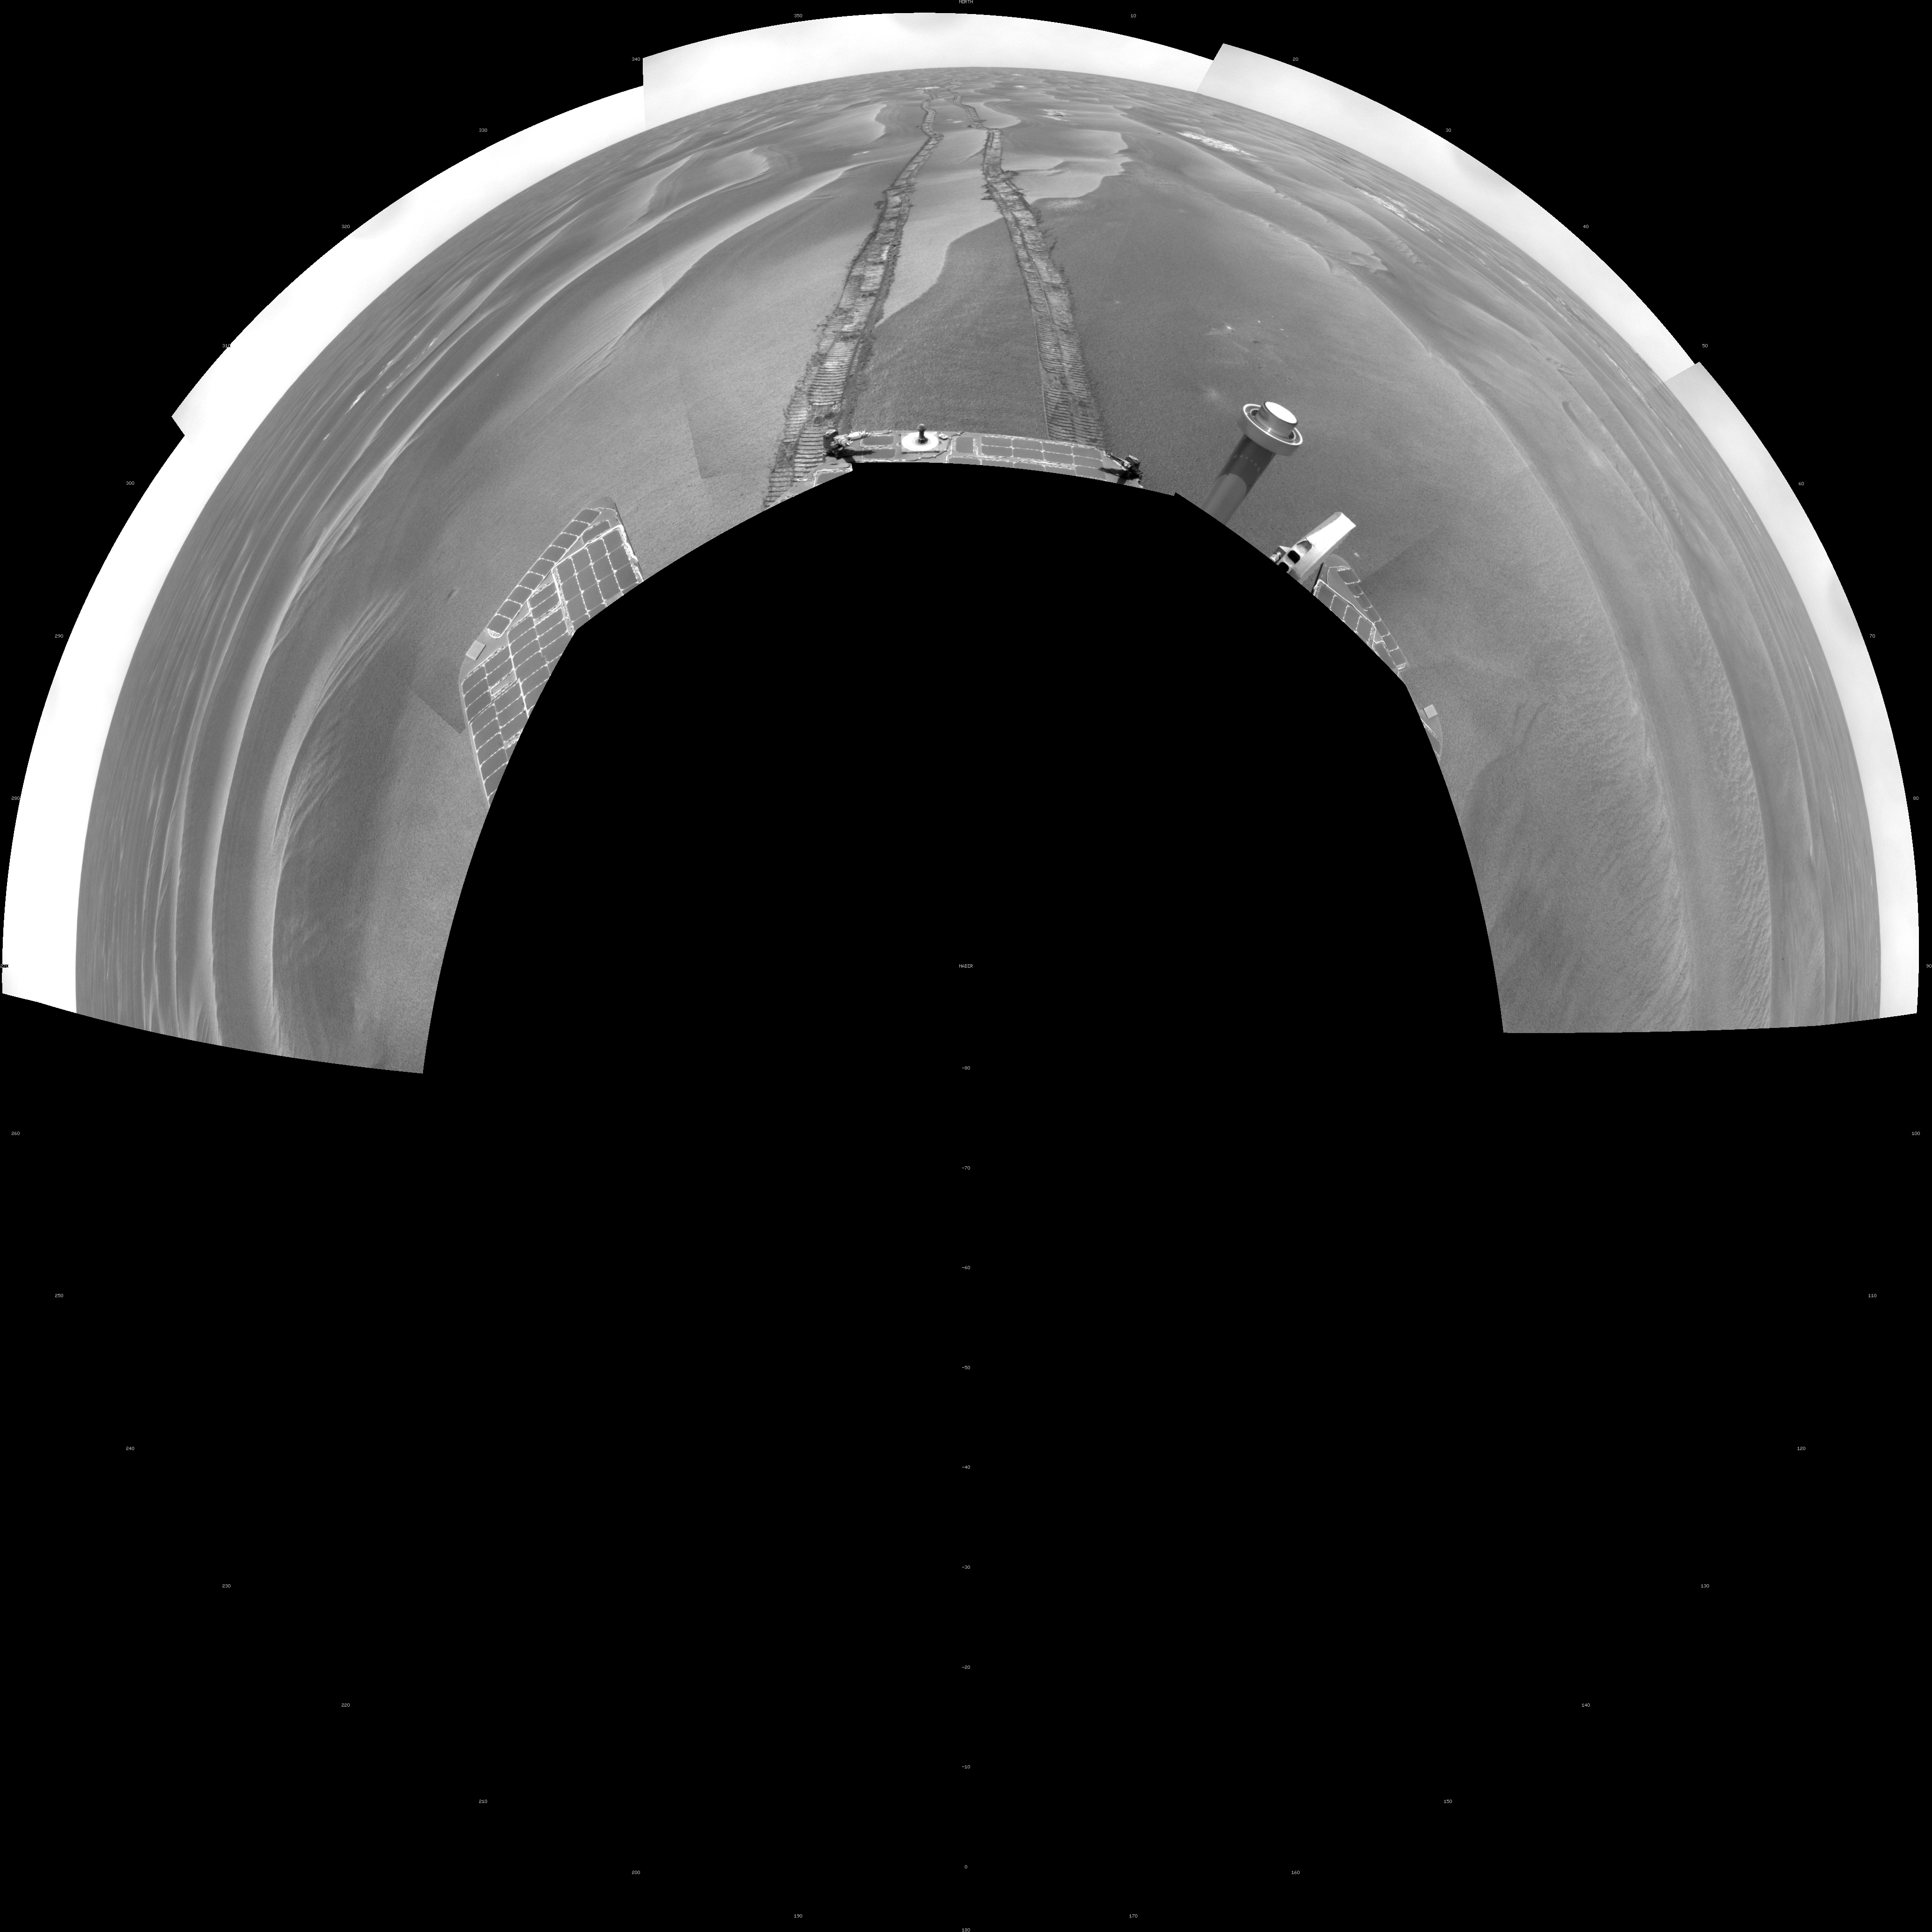

Opportunity’s Surroundings on Sol 1798 (Polar)

NASA’s Mars Exploration Rover Opportunity used its navigation camera to take the images combined into this 180-degree view of the rover’s surroundings during the 1,798th Martian day, or sol, of Opportunity’s surface mission (Feb. 13, 2009). North is on top.

This view is presented as a polar projection with geometric seam correction.

The rover had driven 111 meters (364 feet) southward on the preceding sol. Tracks from that drive recede northward in this view. For scale, the distance between the parallel wheel tracks is about 1 meter (about 40 inches).

The terrain in this portion of Mars’ Meridiani Planum region includes dark-toned sand ripples and lighter-toned bedrock.

Credit: NASA/JPL-Caltech